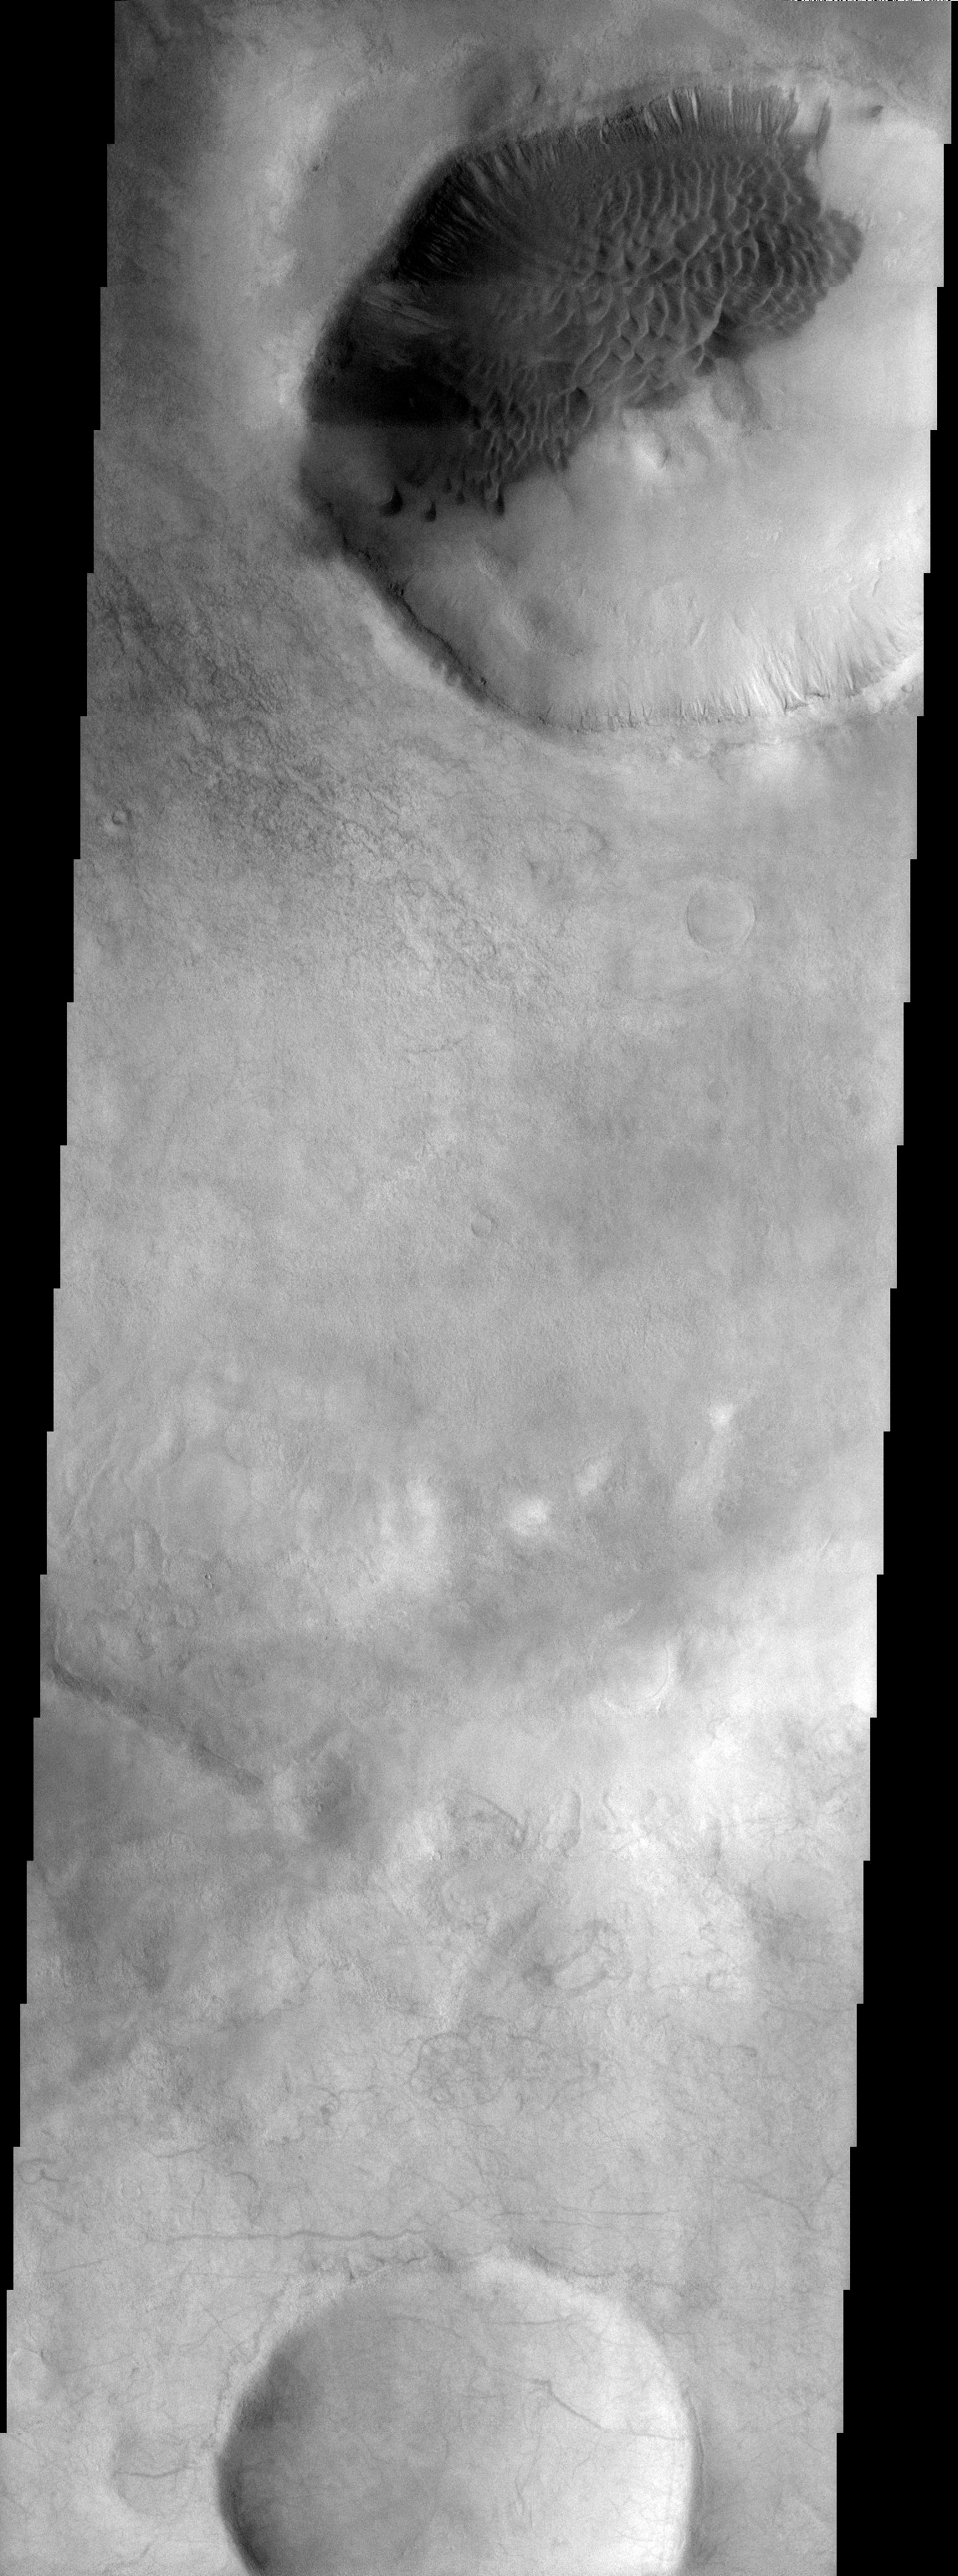

Dunes on Ice

Released 14 October 2003

Dark dunes caught in a crater in the southern mid-latitudes slowly climb out. Winds push the sand to the NW (upper left), burying features on the crater wall that may be gullies. Gullies tend to be the youngest features in their environments, but this image may show an exception to the rule: the dark dunes override the gully-like features, so these features must have formed before the dark dunes encroached on them.

Image information: VIS instrument. Latitude -52.8, Longitude 215.6 East (144.4 West). 19 meter/pixel resolution.

Note: this THEMIS visual image has not been radiometrically nor geometrically calibrated for this preliminary release. An empirical correction has been performed to remove instrumental effects. A linear shift has been applied in the cross-track and down-track direction to approximate spacecraft and planetary motion. Fully calibrated and geometrically projected images will be released through the Planetary Data System in accordance with Project policies at a later time.

NASA’s Jet Propulsion Laboratory manages the 2001 Mars Odyssey mission for NASA’s Office of Space Science, Washington, D.C. The Thermal Emission Imaging System (THEMIS) was developed by Arizona State University, Tempe, in collaboration with Raytheon Santa Barbara Remote Sensing. The THEMIS investigation is led by Dr. Philip Christensen at Arizona State University. Lockheed Martin Astronautics, Denver, is the prime contractor for the Odyssey project, and developed and built the orbiter. Mission operations are conducted jointly from Lockheed Martin and from JPL, a division of the California Institute of Technology in Pasadena.

Credit: NASA/JPL/Arizona State University